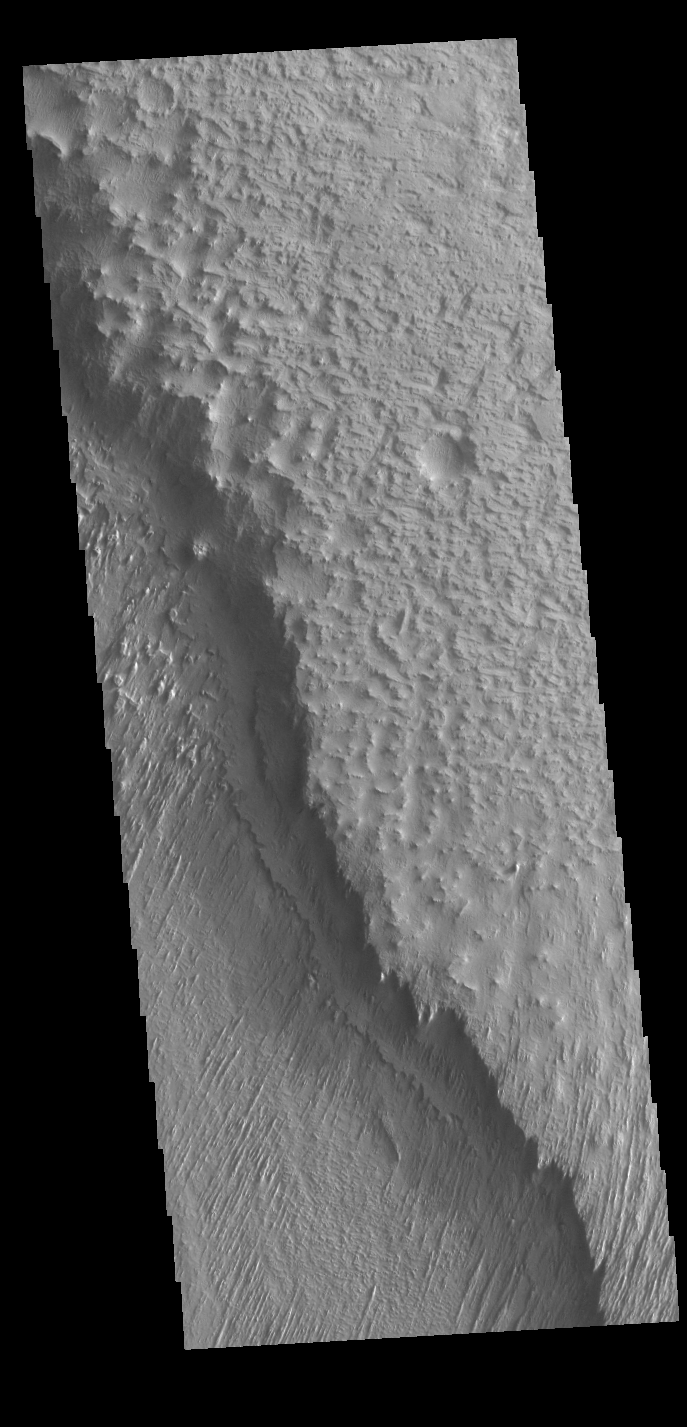

Where the Wind Blows

The lower elevation on the left side of this VIS image is part of Memnonia Sucli. The higher elevations to the right are on the upper part of a mesa that bounds the sulci. The image shows some of the extensive wind etched terrain in Memnonia Sulci, located south west of Olympus Mons. The linear ridges are called yardangs and form by wind removal of semi-cemented material. The ridges are parallel to wind direction, so the predominate winds that created the yardangs in this image blew NE/SW.

Credit: NASA/JPL-Caltech/ASU